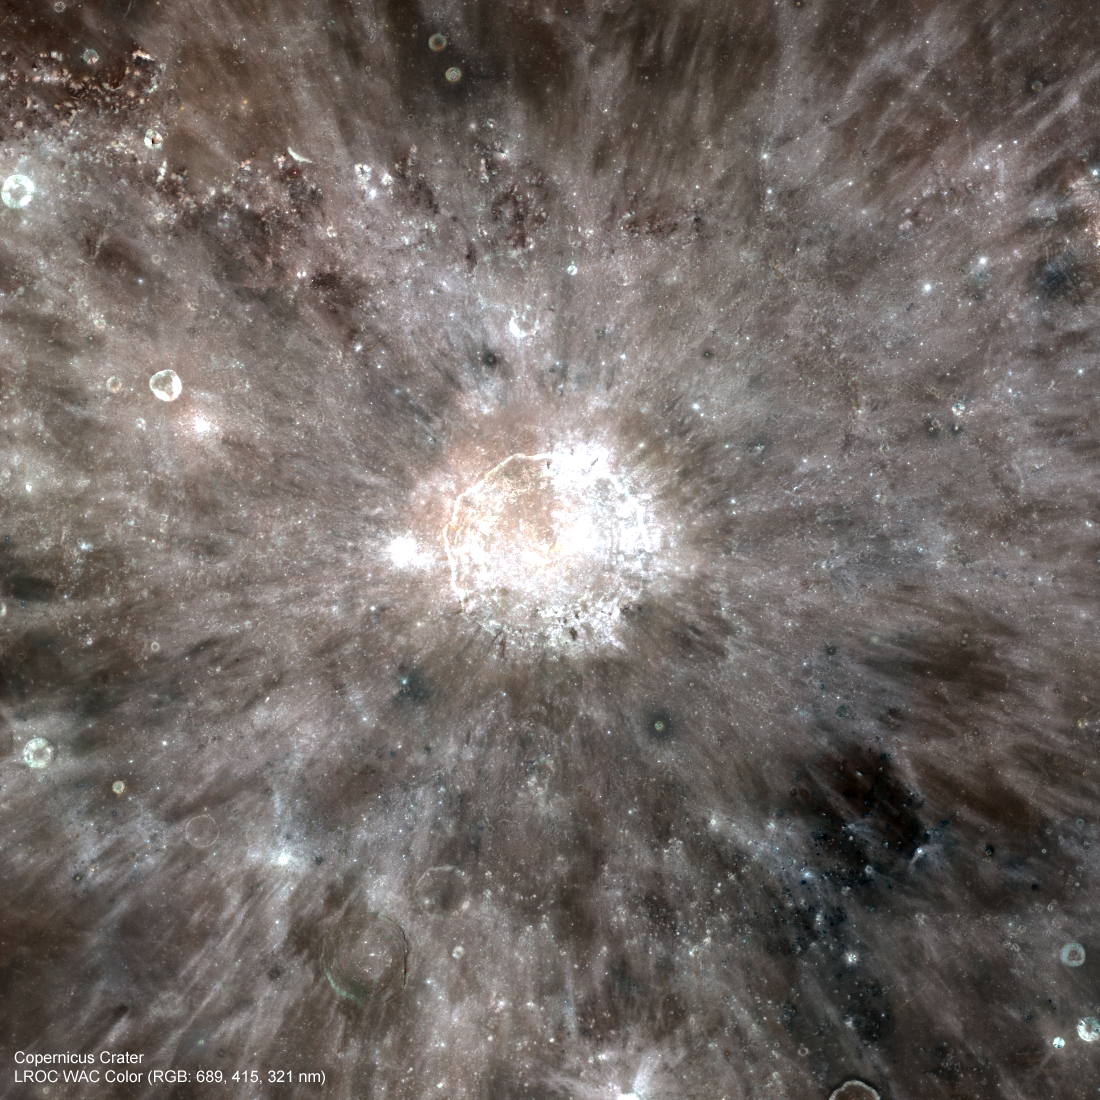

Absolute Time

LROC Wide Angle Camera (WAC) visible to ultraviolet portrait of Copernicus crater, image 458 kilometers (284 miles) wide.

Understanding how scientists determine the relative age of geologic units on the Moon is straightforward, most of the time. One simply follows the law of superposition; what is on top is younger, what is below is older. In some cases, superposition relations are not clear, so scientists then compare crater densities. That is the number of impact craters on a common size of ground. Since impacts occur randomly both in time and on the Moon’s surface, any piece of ground has an equal chance of being hit. Over time, the number craters in a given area increases. Simply stated, the older an area the more craters you will find.

NASA’s Goddard Space Flight Center built and manages the mission for the Exploration Systems Mission Directorate at NASA Headquarters in Washington. The Lunar Reconnaissance Orbiter Camera was designed to acquire data for landing site certification and to conduct polar illumination studies and global mapping. Operated by Arizona State University, LROC consists of a pair of narrow-angle cameras (NAC) and a single wide-angle camera (WAC). The mission is expected to return over 70 terabytes of image data.

Credit: NASA/GSFC/Arizona State University